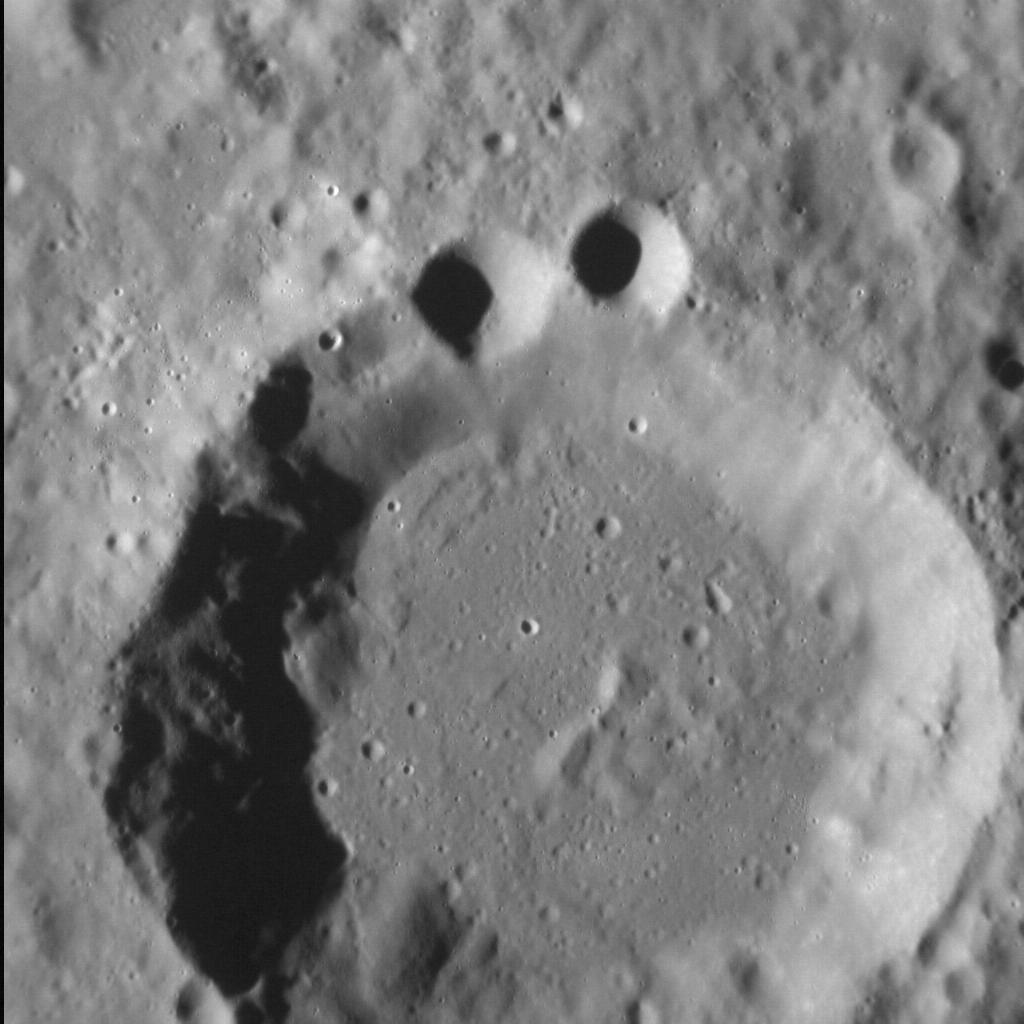

Anyone Else Think This Looks Like the Cookie Monster?

Ok, so maybe it’s just me. But the superposition of younger craters on older craters (in this case two smaller craters upon the rim of an older crater) can result in landforms that appear to resemble more familiar shapes to human eyes. More generally, the Law of Superposition allows scientists to determine which surface features pre- and postdate others, leading to a better understanding of the geological history of different regions of Mercury’s surface.

This image was acquired as a high-resolution targeted observation. Targeted observations are images of a small area on Mercury’s surface at resolutions much higher than the 200-meter/pixel morphology base map. It is not possible to cover all of Mercury’s surface at this high resolution, but typically several areas of high scientific interest are imaged in this mode each week.

Date acquired: August 29, 2012
Image Mission Elapsed Time (MET): 254740576
Image ID: 2481818
Instrument: Narrow Angle Camera (NAC) of the Mercury Dual Imaging System (MDIS)
Center Latitude: 24.09°
Center Longitude: 72.75° E
Resolution: 39 meters/pixel
Scale: The large crater in this image is approx. 34 km (21 mi.) in diameter
Incidence Angle: 73.6°
Emission Angle: 1.1°
Phase Angle: 72.5°

The MESSENGER spacecraft is the first ever to orbit the planet Mercury, and the spacecraft’s seven scientific instruments and radio science investigation are unraveling the history and evolution of the Solar System’s innermost planet. Visit the Why Mercury? section of this website to learn more about the key science questions that the MESSENGER mission is addressing. During the one-year primary mission, MDIS acquired 88,746 images and extensive other data sets. MESSENGER is now in a year-long extended mission, during which plans call for the acquisition of more than 80,000 additional images to support MESSENGER’s science goals.

These images are from MESSENGER, a NASA Discovery mission to conduct the first orbital study of the innermost planet, Mercury. For information regarding the use of images, see the MESSENGER image use policy.

Credit: NASA/Johns Hopkins University Applied Physics Laboratory/Carnegie Institution of Washington